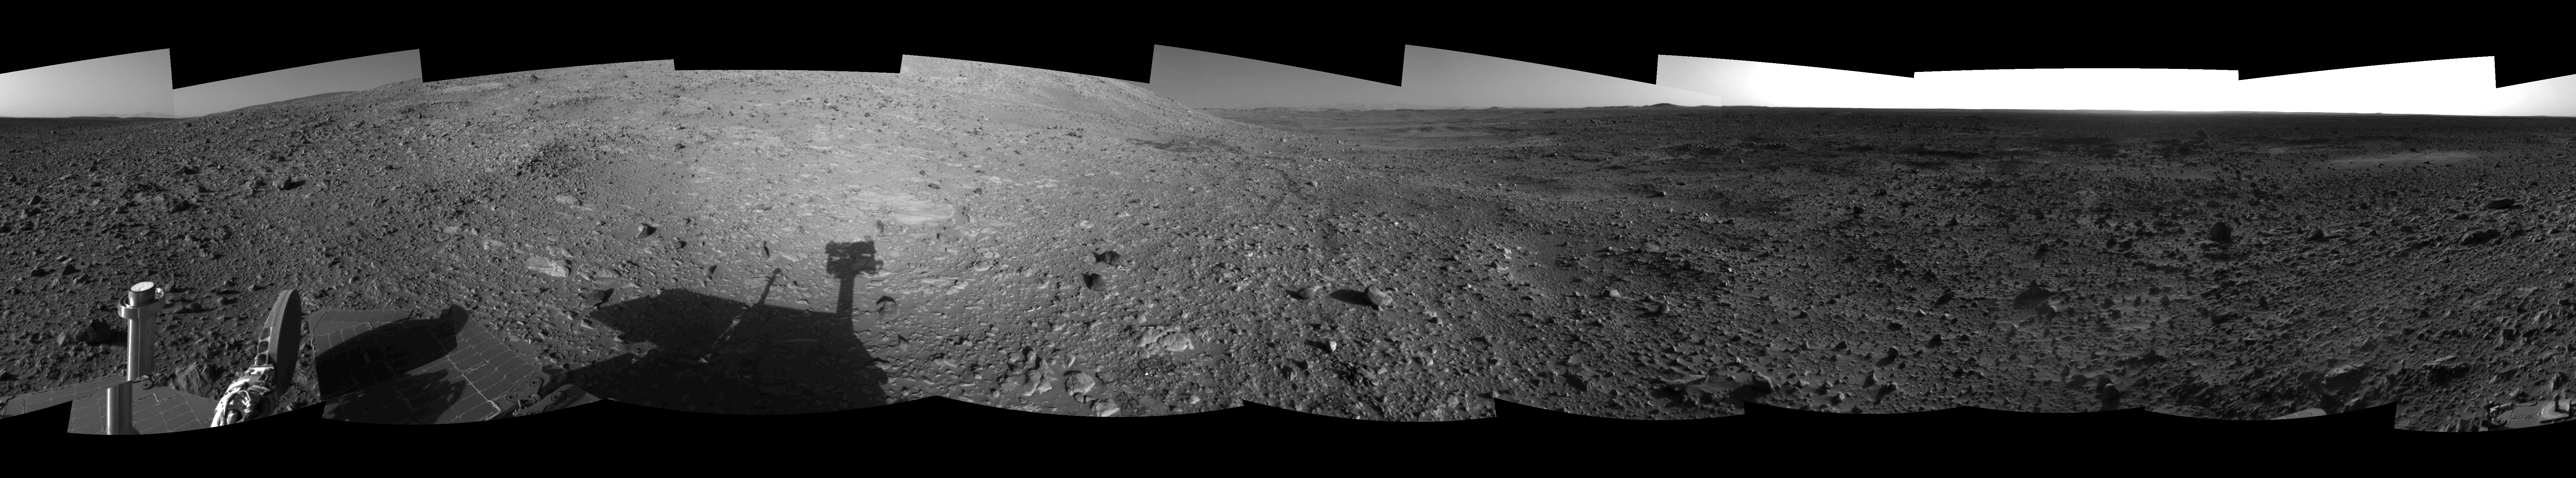

Hilly Surroundings (Right Eye)

This is the right-eye view of a stereo pair showing the terrain surrounding NASA’s Mars Exploration Rover Spirit on the rover’s 189th sol on Mars (July 15, 2004). It was assembled from images taken by the rover’s navigation camera at a position referred to as Site 72, which is at the base of the “West Spur” portion of the “Columbia Hills.” The 360-degree view is presented in a cylindrical-perspective projection with geometrical seam correction.

See PIA06711 for 3-D view and PIA06712 for left eye view of this right eye cylindrical-perspective projection.

Credit: NASA/JPL